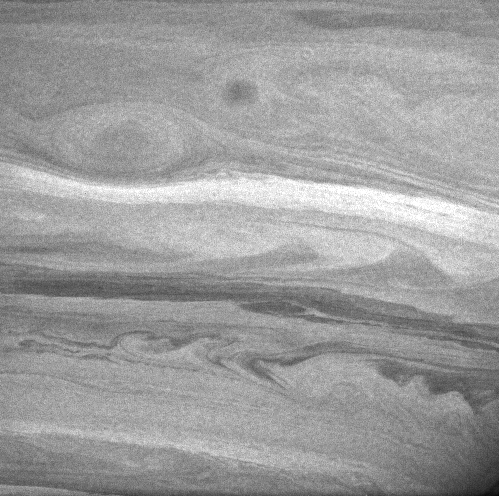

Nope, Not Jupiter!

Saturn, more bland in appearance than Jupiter to the naked eye, puts on a dramatic display in this contrast-enhanced image taken with the Cassini spacecraft. This view shows a giant oval in the ringed planet’s southern hemisphere that is somewhat smaller than, but resembles in appearance, Jupiter’s long-lived Great Red Spot.

On Jupiter such southern-hemisphere features usually exhibit counterclockwise — or anti-cyclonic — rotation, like high pressure systems on Earth. Imaging scientists will be interested to watch the evolution of this and similar storms, to see if it is longer-lived than is typical for Saturnian storms.

Also seen in the image at higher southern latitudes are the common dark belts and bright zones, usually associated with alternating eastward and westward jets. These jets often produce boundary turbulence (like that seen toward the bottom right) due to wind shear and density differences between adjacent bands.

The image was taken with the Cassini spacecraft narrow angle camera on Dec. 6, 2004, at a distance of approximately 3.3 million kilometers (2.1 million miles) from Saturn and at a Sun-Saturn-spacecraft, or phase, angle of 58 degrees. The filter used is centered at 727 nanometers — an area of the electromagnetic spectrum where methane gas is strongly absorbing. The image scale is 38 kilometers (24 miles) per pixel. This image has been slightly contrast-enhanced to aid visibility.

The Cassini-Huygens mission is a cooperative project of NASA, the European Space Agency and the Italian Space Agency. The Jet Propulsion Laboratory, a division of the California Institute of Technology in Pasadena, manages the mission for NASA’s Science Mission Directorate, Washington, D.C. The Cassini orbiter and its two onboard cameras were designed, developed and assembled at JPL. The imaging team is based at the Space Science Institute, Boulder, Colo.

Credit: NASA/JPL/Space Science Institute